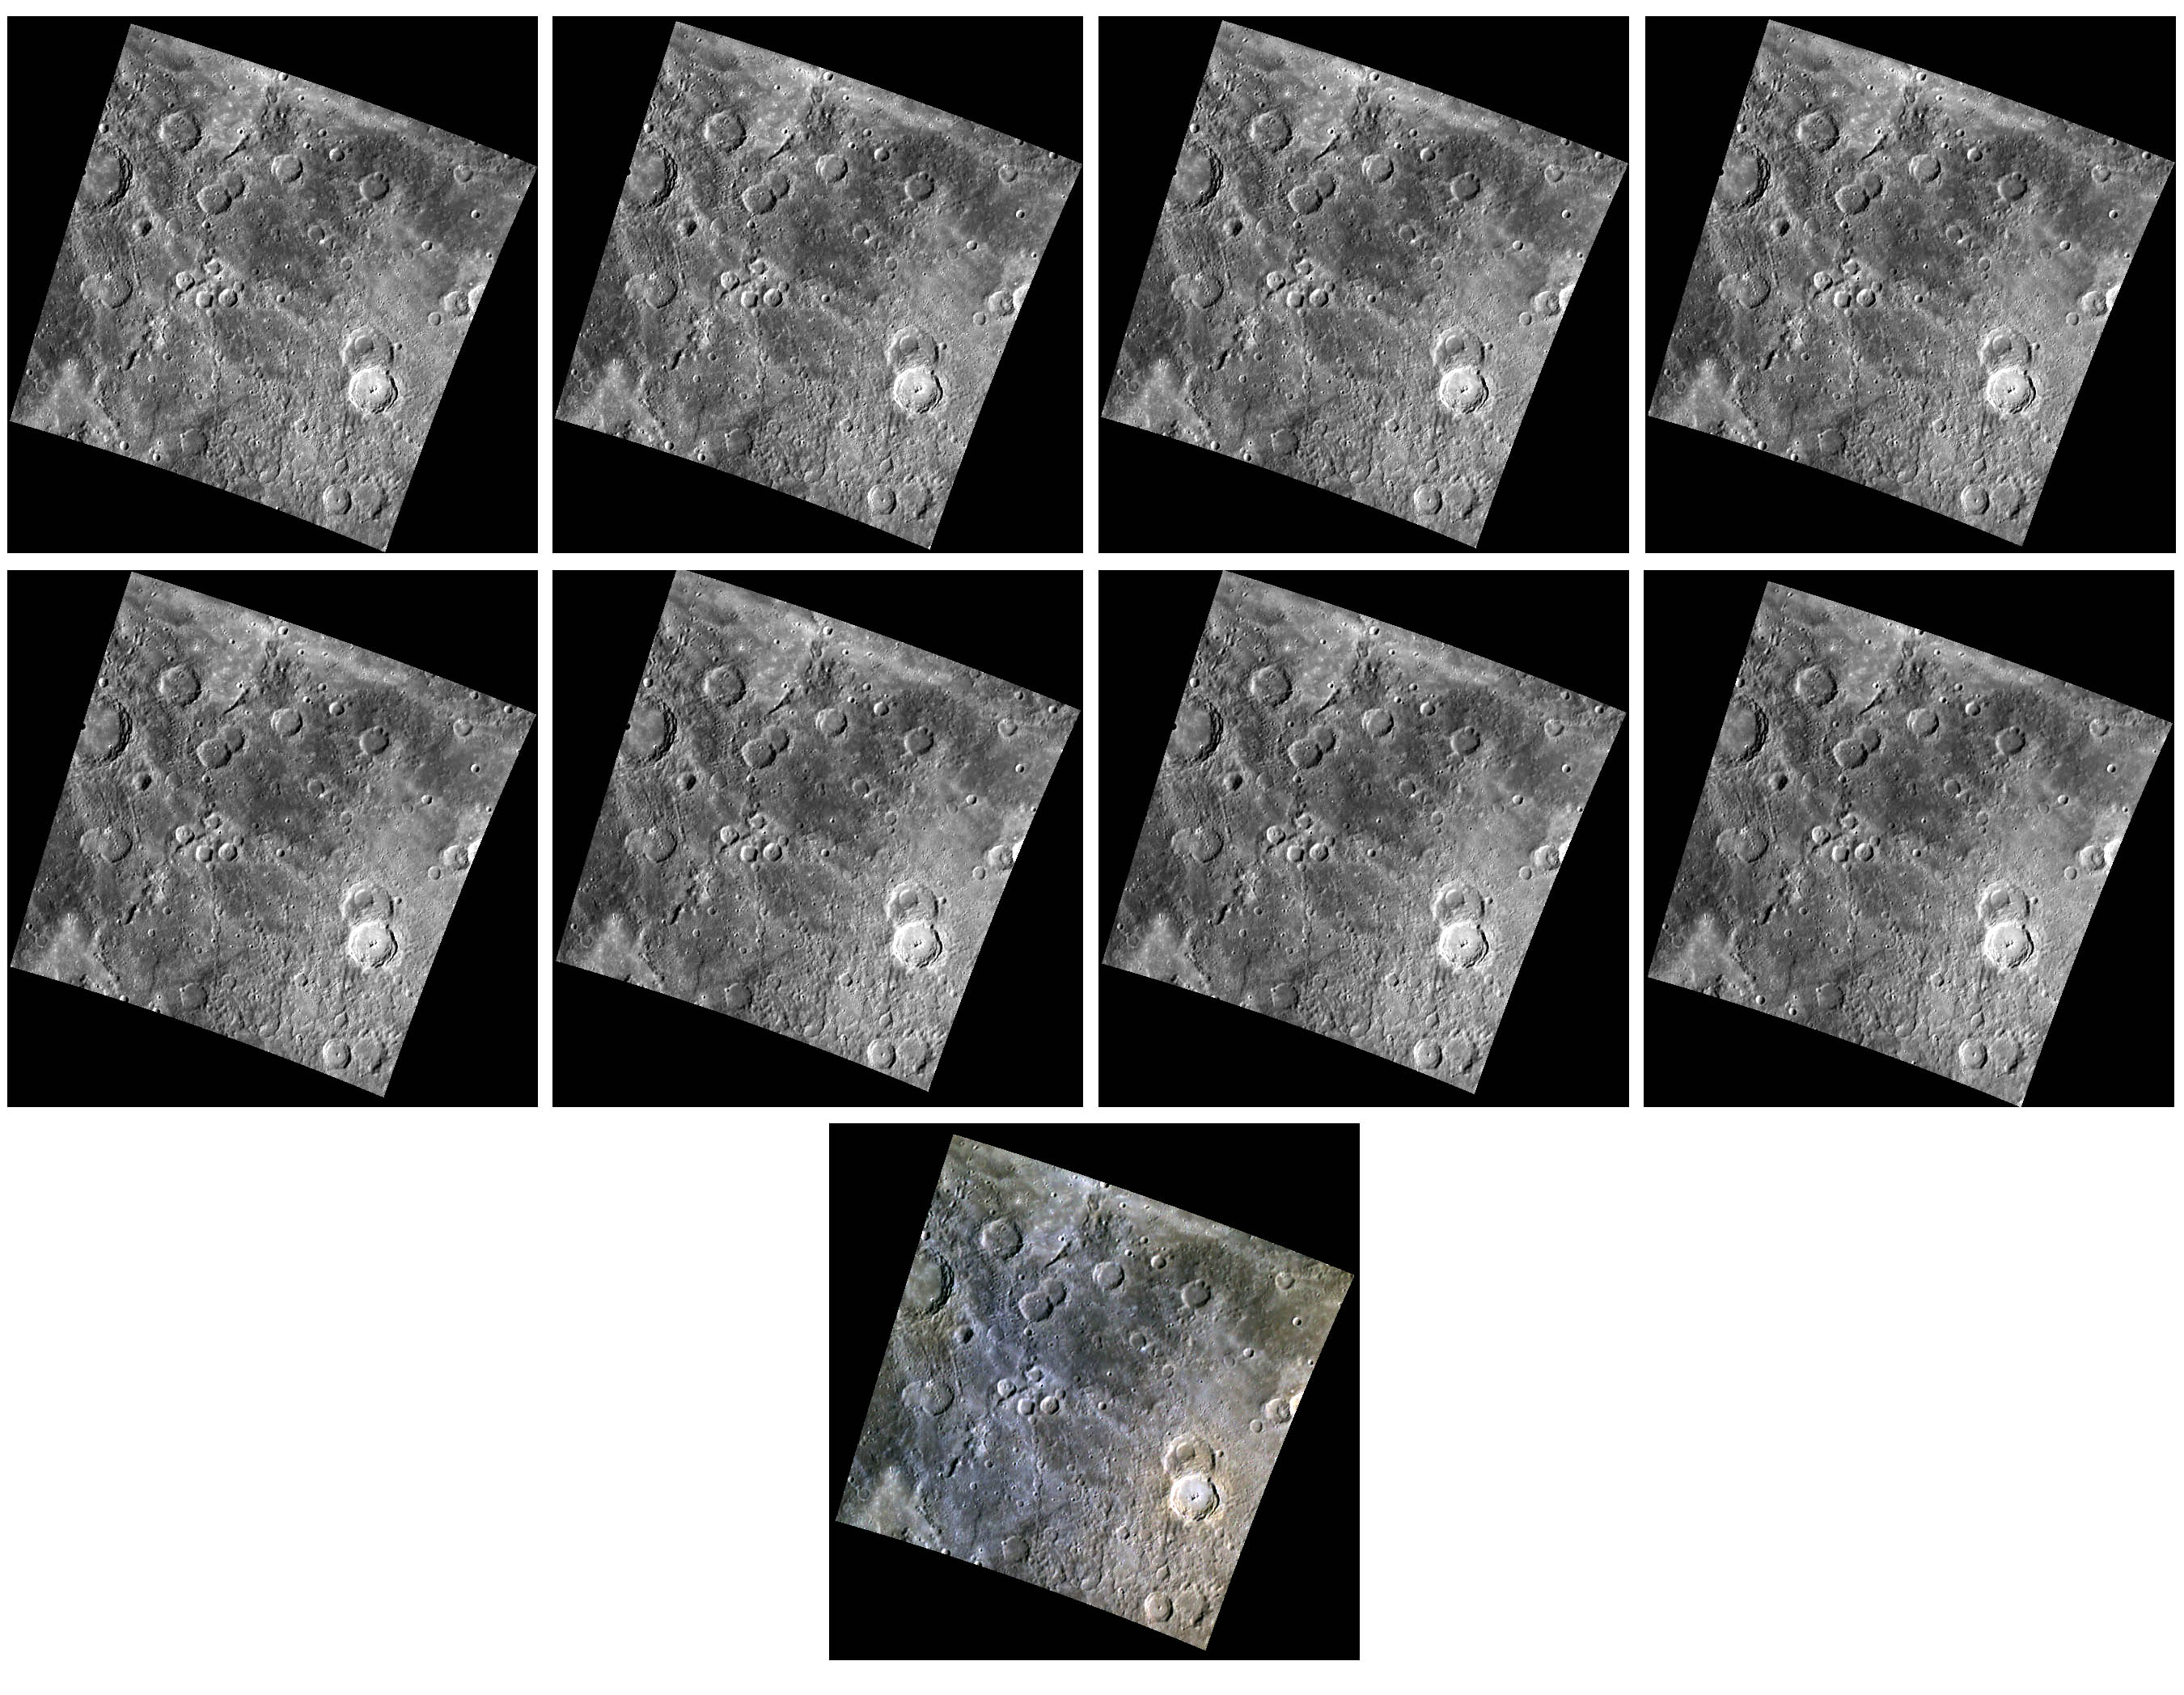

The Colorfield

Presented here are nine views of the same colorful section of Mercury’s surface. The first two rows are eight individual images taken through narrowband color filters with center wavelengths of 433, 480, 559, 629, 748, 829, 898, and 996 nanometers (nm). The color composite on the bottom is shown with the 996, 748, and 433 nm WAC filters for red, green, and blue. Color differences on Mercury are subtle, and no prominent features stand out in examination of the eight individual grey-scale images. However, the bluish nature of the crater rays on the left and the reddish cast of the material surrounding the impact crater Erte at right become apparent when the images are co-registered.

Erte was seen recently in a three-dimensional close-up!

This image was acquired as part of MDIS’s 8-color base map. The 8-color base map is composed of WAC images taken through eight different narrow-band color filters and covers more than 99% of Mercury’s surface with an average resolution of 1 kilometer/pixel. The highest-quality color images are obtained for Mercury’s surface when both the spacecraft and the Sun are overhead, so these images typically are taken with viewing conditions of low incidence and emission angles.

Date acquired: April 22, 2011
Image Mission Elapsed Time (MET): 211937370, 211937378, 211937372
Image ID: 161451, 161456, 161452
Instrument: Wide Angle Camera (WAC) of the Mercury Dual Imaging System (MDIS)
WAC filters: 9, 7, 6 (996, 748, 433 nanometers) in red, green, and blue
Center Latitude: 30.04°
Center Longitude: 239.9° E
Resolution: 798 meters/pixel
Scale: The scene is about 420 km (261 mi.) across
Incidence Angle: 59.5°
Emission Angle: 0.1°
Phase Angle: 59.4°

The MESSENGER spacecraft is the first ever to orbit the planet Mercury, and the spacecraft’s seven scientific instruments and radio science investigation are unraveling the history and evolution of the Solar System’s innermost planet. MESSENGER acquired over 150,000 images and extensive other data sets. MESSENGER is capable of continuing orbital operations until early 2015.

For information regarding the use of images, see the MESSENGER image use policy.

Credit: NASA/Johns Hopkins University Applied Physics Laboratory/Carnegie Institution of Washington